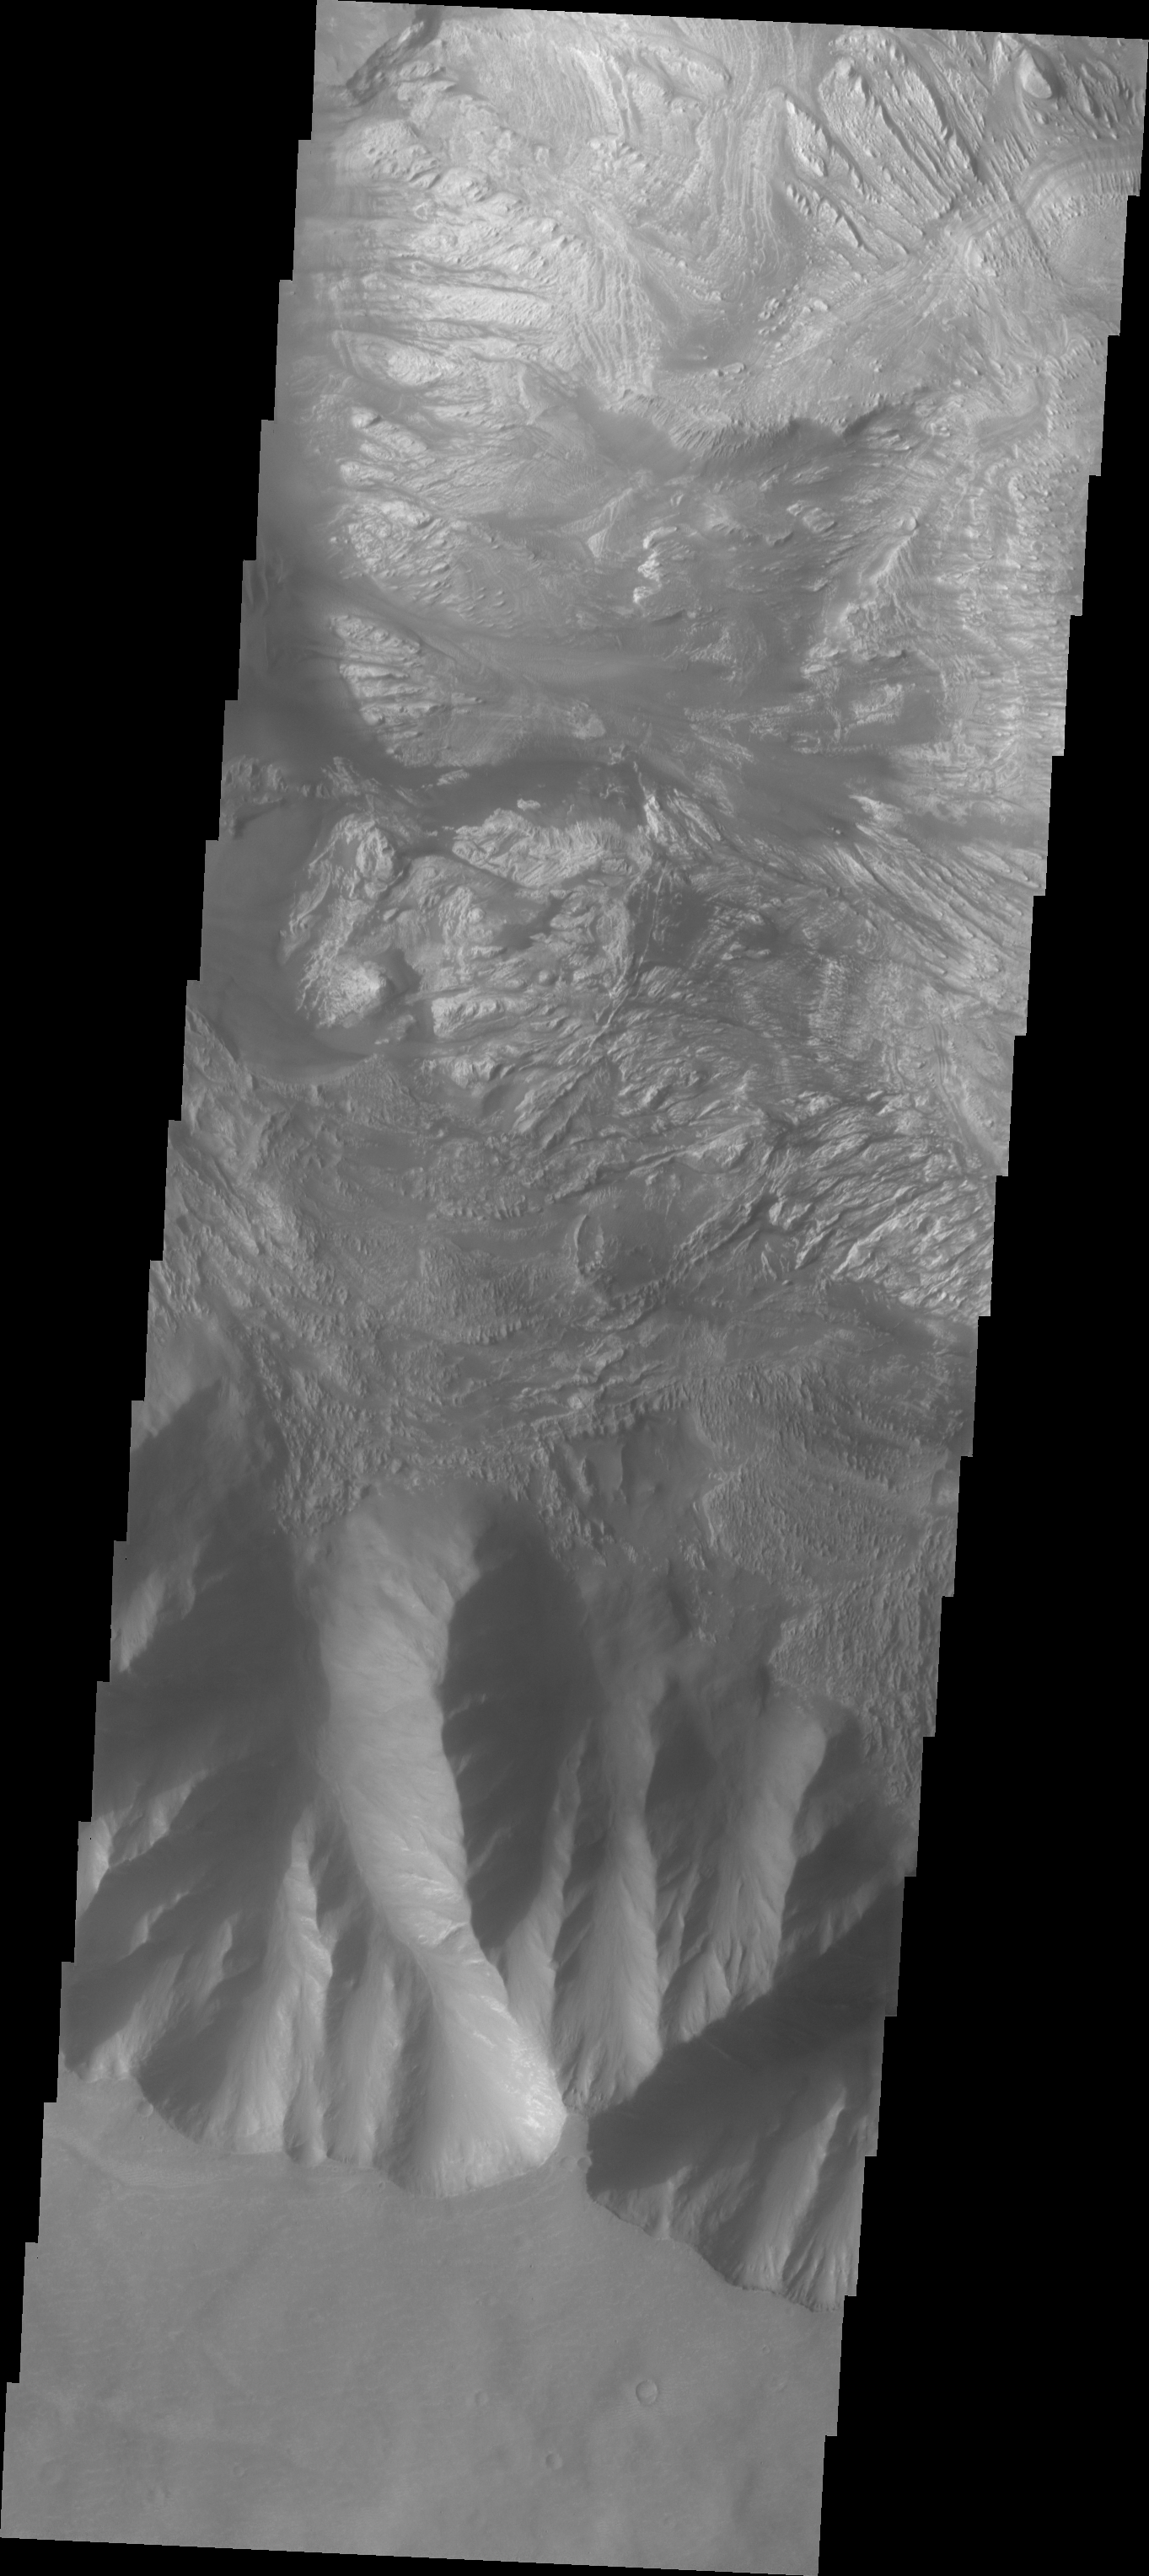

Investigating Mars: Hebes Chasma

This image shows the part of the southern cliff face of Hebes Chasma at the bottom of the image. The materials seen in the majority of this image are part of the erosion of the central mesa, perhaps created by a massive landslide. Hebes Chasma is an enclosed basin not connected to Valles Marineris.

The Odyssey spacecraft has spent over 15 years in orbit around Mars, circling the planet more than 69000 times. It holds the record for longest working spacecraft at Mars. THEMIS, the IR/VIS camera system, has collected data for the entire mission and provides images covering all seasons and lighting conditions. Over the years many features of interest have received repeated imaging, building up a suite of images covering the entire feature. From the deepest chasma to the tallest volcano, individual dunes inside craters and dune fields that encircle the north pole, channels carved by water and lava, and a variety of other feature, THEMIS has imaged them all. For the next several months the image of the day will focus on the Tharsis volcanoes, the various chasmata of Valles Marineris, and the major dunes fields. We hope you enjoy these images!

Credit: NASA/JPL-Caltech/ASU